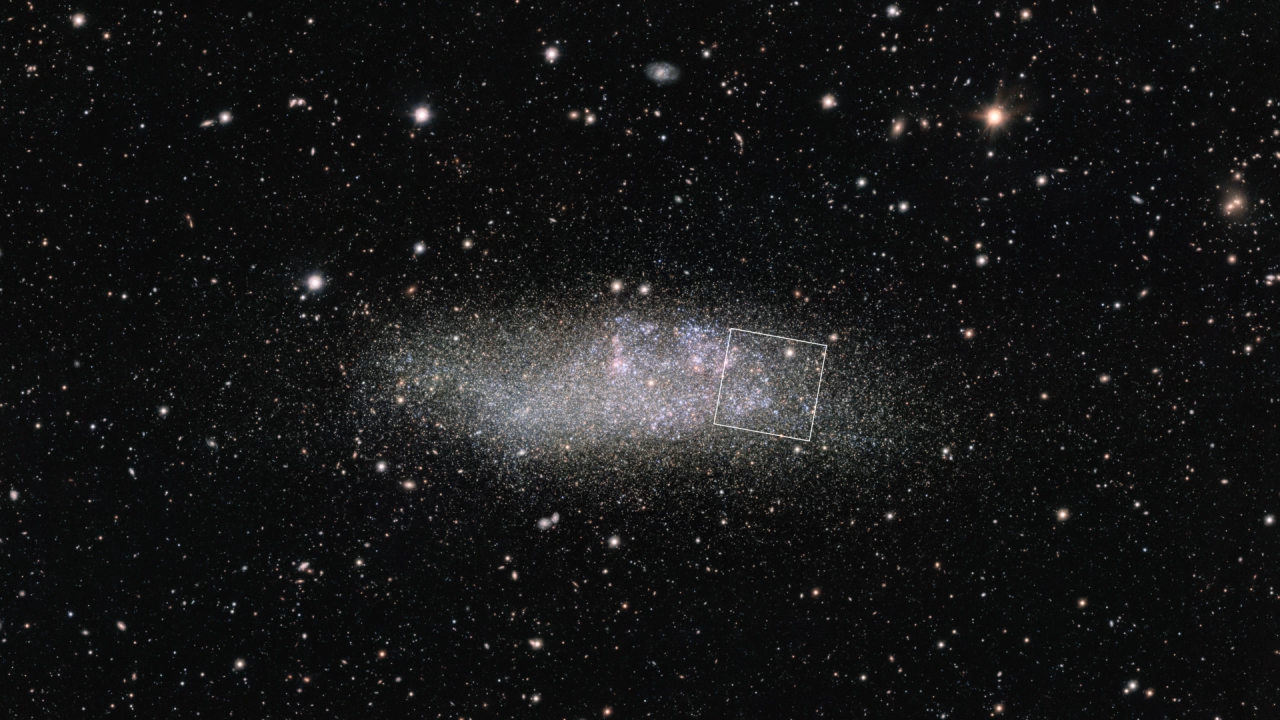

Dwarf Galaxy WLM (VLT to NIRCam Zoom)

Zoom in to view the array of stars that make up the dwarf galaxy Wolf–Lundmark–Melotte (WLM). The zoom begins with a ground-based image captured by the European Southern Observatory's OmegaCAM on the VLT Survey Telescope, and ends with an image from the James Webb Space Telescope’s Near-Infrared Camera captured in July, 2022. The image demonstrates Webb’s remarkable ability to resolve faint stars outside the Milky Way.

WLM, which lies about 3 million light-years from Earth, is one of many nearby galaxies that make up the Local Group. Read the story, explore the Webb image, or view a side-by-side comparison for more information about the Webb observation.

VLT image color translation: 0.35-micron ultraviolet light (u filter) is shown in blue; 0.48-micron (g) in green; 0.625-micron (r) in red; and 0.659-micron (H-alpha) in magenta.

Webb image color translation: 0.9-micron light (F090W) shown in blue; 1.5-micron (F150W) in cyan; 2.5-micron (F250M) in yellow; and 4.3-micron (F430M) in red.

Credit: Animation: NASA, ESA, CSA, ESO, Alyssa Pagan (STScI)